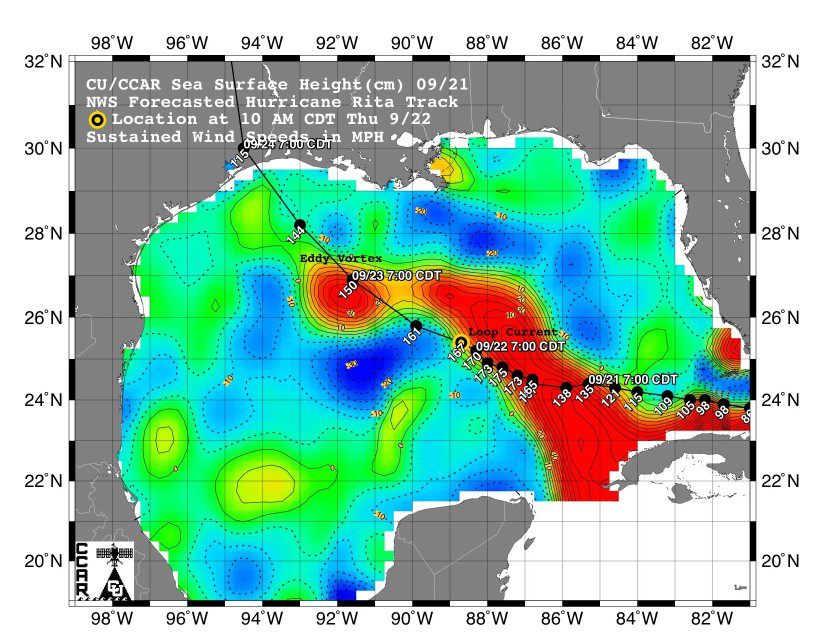

Rita Roars Through a Warm Gulf (September 22, 2005)

This sea surface height map of the Gulf of Mexico, with the Florida peninsula on the right and the Texas-Mexico Gulf Coast on the left, is based on altimeter data from four satellites including NASA’s Topex/Poseidon and Jason. Red indicates a strong circulation of much warmer waters, which can feed energy to a hurricane. This area stands 35 to 60 centimeters (about 13 to 23 inches) higher than the surrounding waters of the Gulf. The actual track of a hurricane is primarily dependent upon steering winds, which are forecasted through the use of atmospheric models. However, the interaction of the hurricane with the upper ocean is the primary source of energy for the storm. Hurricane intensity is therefore greatly affected by the upper ocean temperature structure and can exhibit explosive growth over warm ocean currents and eddies. Eddies are currents of water that run contrary to the direction of the main current. According to the forecasted track through the Gulf of Mexico, Hurricane Rita will continue crossing the warm waters of a Gulf of Mexico circulation feature called the Loop Current and then pass near a warm-water eddy called the Eddy Vortex, located in the north central Gulf, south of Louisiana.

The Jason satellite carries a dual-frequency radar altimeter. This instrument beams microwave pulses-at 13.6 and 5.3 Gigahertz, respectively-downward toward the Earth. To determine the ocean’s height, the instrument precisely measures the time it takes for the microwave pulses to bounce off the surface and return to the spacecraft. This measure, multiplied by the speed of light, gives the range from the satellite to the ocean surface.

The joint U.S.-French Topex/Poseidon mission is managed by the JPL for NASA’s Earth Science Enterprise, NASA Headquarters, Washington, D.C. JPL is a division of the California Institute of Technology in Pasadena. Research on Earth’s oceans using Jason and other space-based capabilities is conducted by NASA’s Earth Science Enterprise to better understand and protect our home planet.

Credit: NASA/JPL/University of Colorado